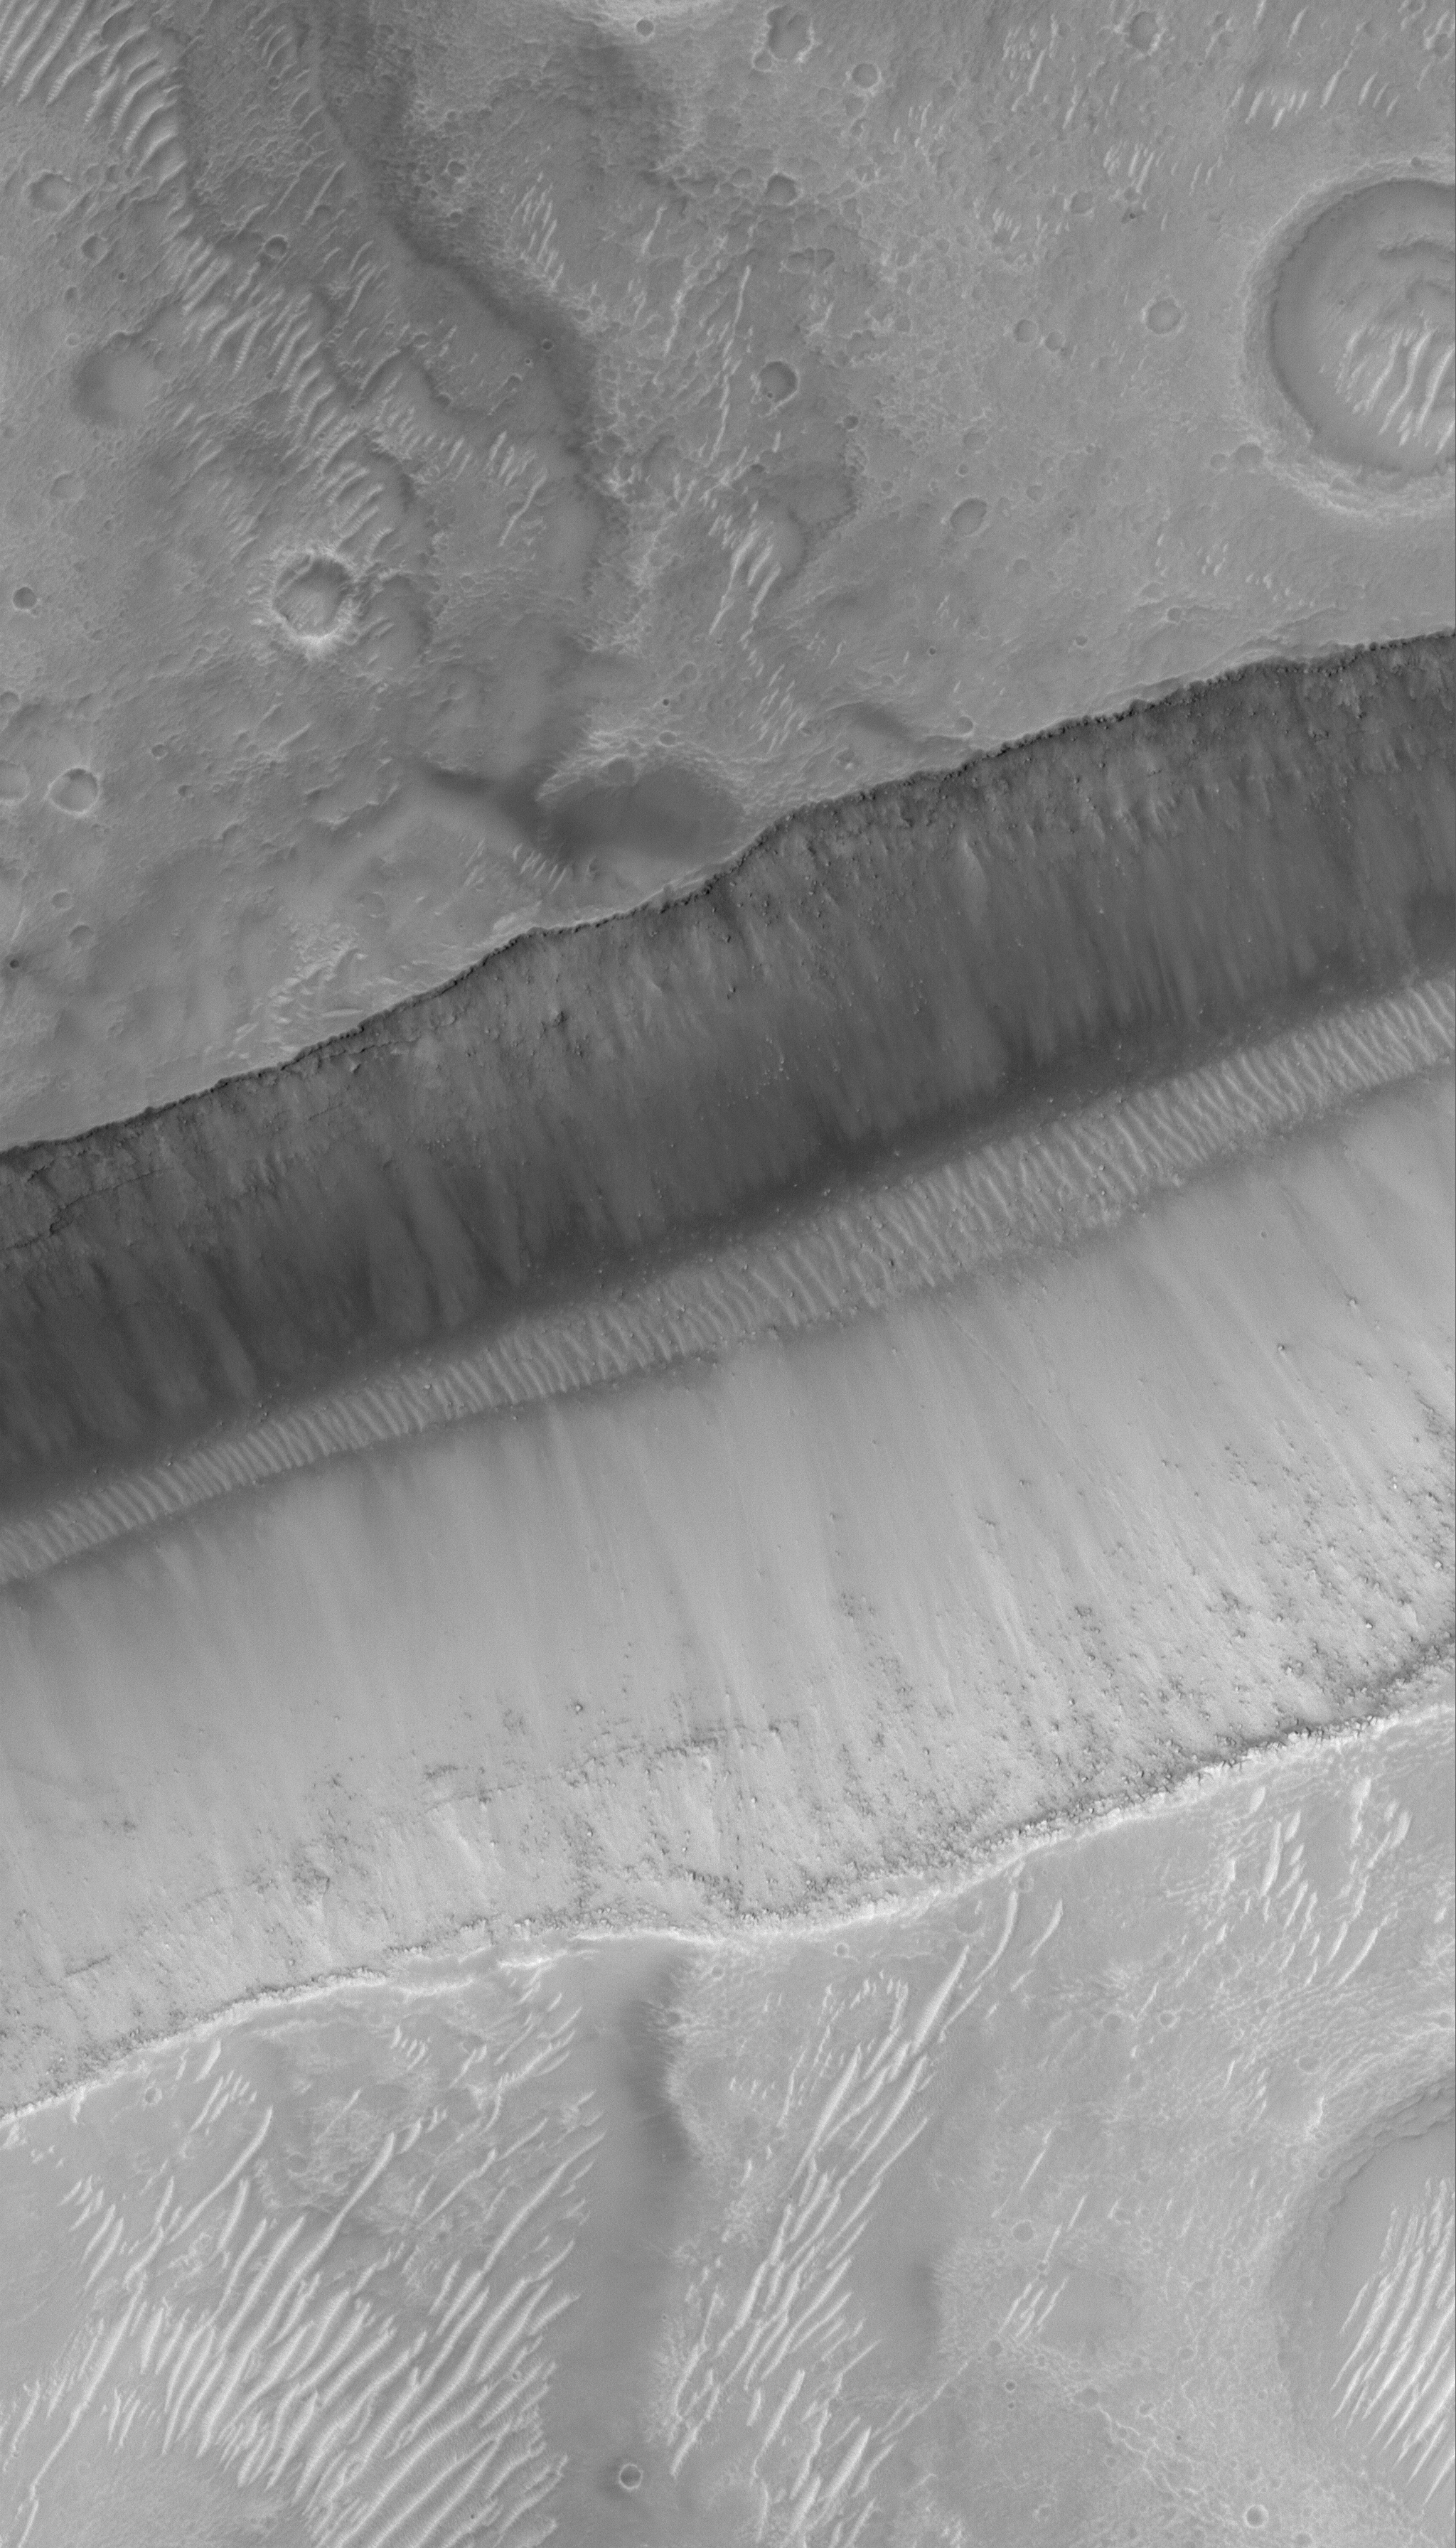

Tracking Boulders

13 March 2006
This Mars Global Surveyor (MGS) Mars Orbiter Camera (MOC) image shows a portion of a trough in the Sirenum Fossae region. On the floor and walls of the trough, large — truck- to house-sized — boulders are observed at rest. However, there is evidence in this image for the potential for mobility. In the central portion of the south (bottom) wall, a faint line of depressions extends from near the middle of the wall, down to the rippled trough floor, ending very near one of the many boulders in the area. This line of depressions is a boulder track; it indicates the path followed by the boulder as it trundled downslope and eventually came to rest on the trough floor. Because it is on Mars, even when the boulder is sitting still, this once-rolling stone gathers no moss.

Location near: 29.4°S, 146.6°W
Image width: ~3 km (~1.9 mi)
Illumination from: upper left
Season: Southern Summer

Credit: NASA/JPL/Malin Space Science Systems